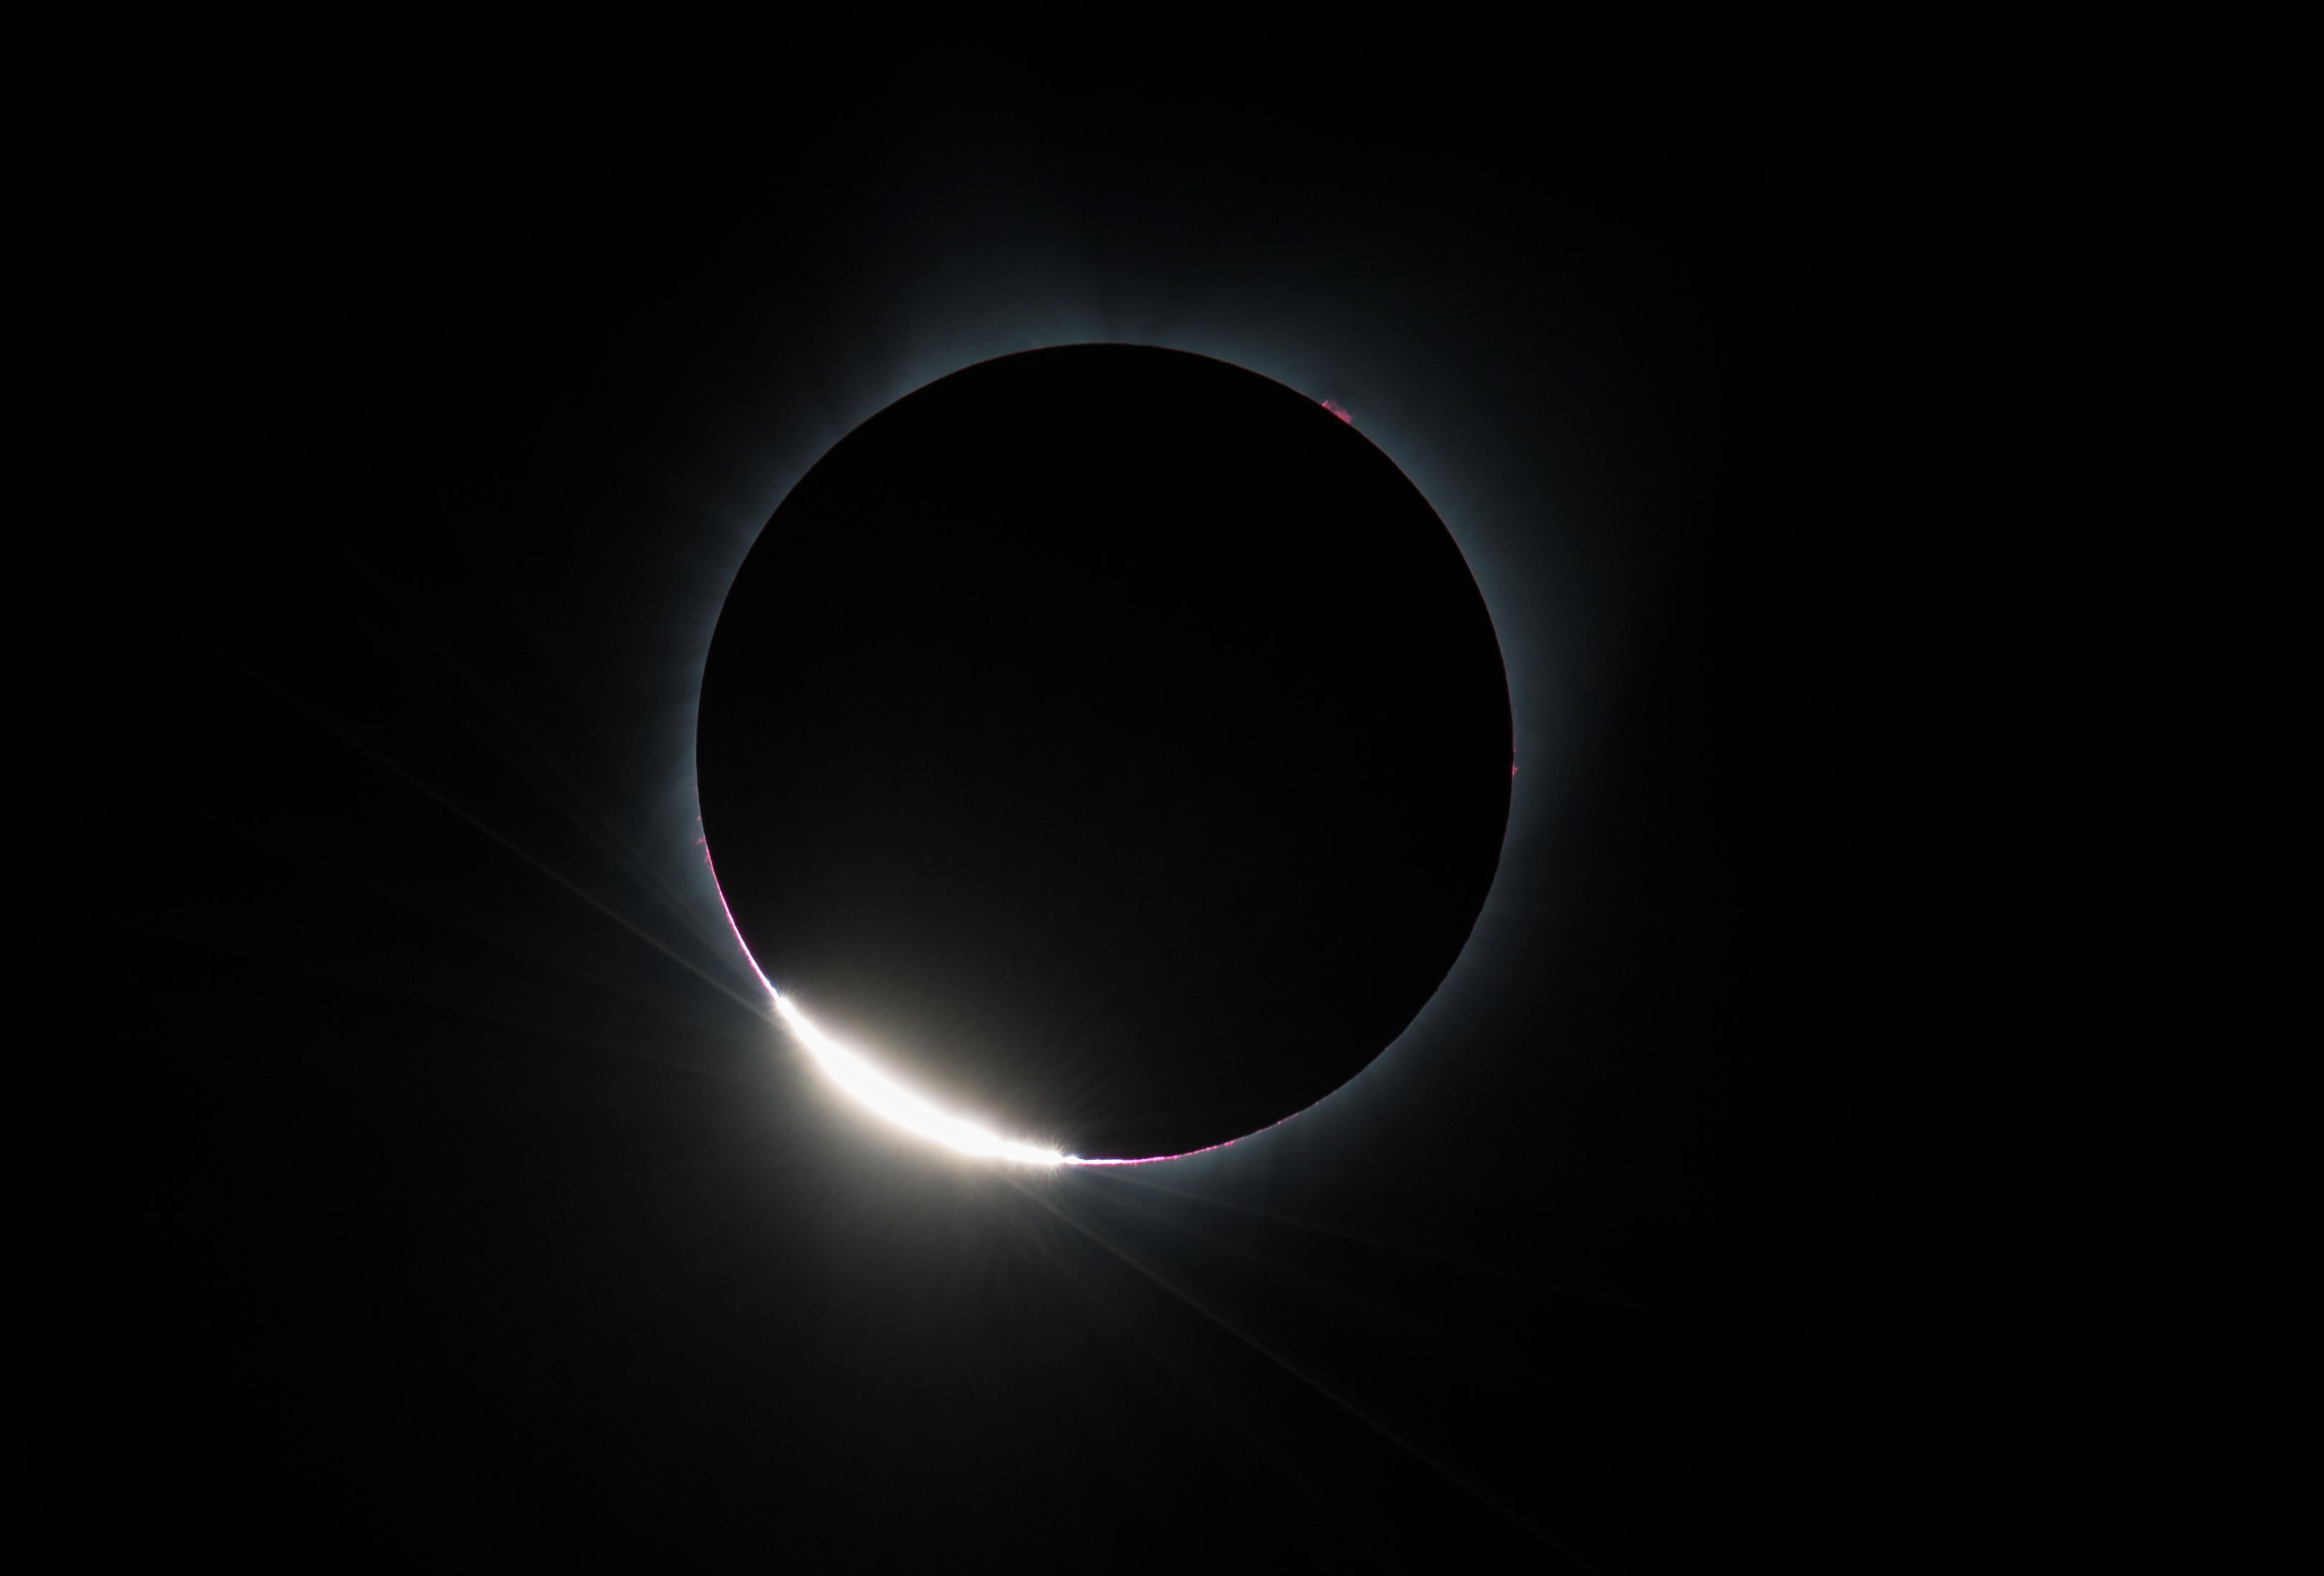

2017 Total Solar Eclipse

The Diamond Ring effect is seen as the moon makes its final move over the sun during the total solar eclipse on Monday, August 21, 2017 above Madras, Oregon. A total solar eclipse swept across a narrow portion of the contiguous United States from Lincoln Beach, Oregon to Charleston, South Carolina. A partial solar eclipse was visible across the entire North American continent along with parts of South America, Africa, and Europe.

Credit: (NASA/Aubrey Gemignani)